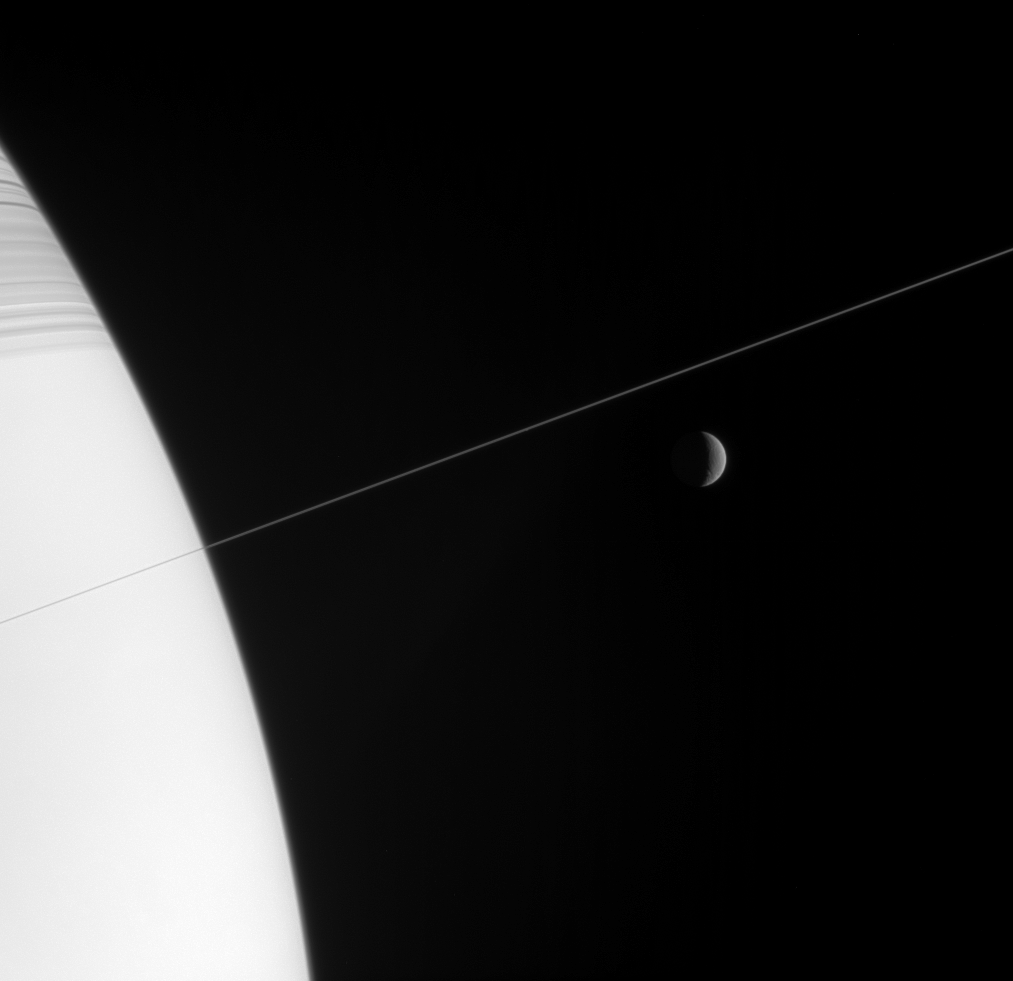

In Orbit with Rhea

Shadow-striped Saturn and its exquisitely thin rings occupy the near-field view in this Cassini image, while a crescent moon Rhea hangs in the distance.

A couple of bright pixels at the center of the image mark the location of the tiny moon Pan (26 kilometers, or 16 miles across).

As Saturn’s second-largest moon, Rhea is 1,528 kilometers wide (949 miles).

The image was taken in visible light with the Cassini spacecraft narrow-angle camera on Feb. 3, 2006, at a distance of approximately 4.1 million kilometers (2.5 million miles) from Saturn and 4.6 million kilometers (2.9 million miles) from Rhea. The image scale is 28 kilometers (17 miles) per pixel on Rhea.

The Cassini-Huygens mission is a cooperative project of NASA, the European Space Agency and the Italian Space Agency. The Jet Propulsion Laboratory, a division of the California Institute of Technology in Pasadena, manages the mission for NASA’s Science Mission Directorate, Washington, D.C. The Cassini orbiter and its two onboard cameras were designed, developed and assembled at JPL. The imaging operations center is based at the Space Science Institute in Boulder, Colo.

Credit: NASA/JPL/Space Science Institute